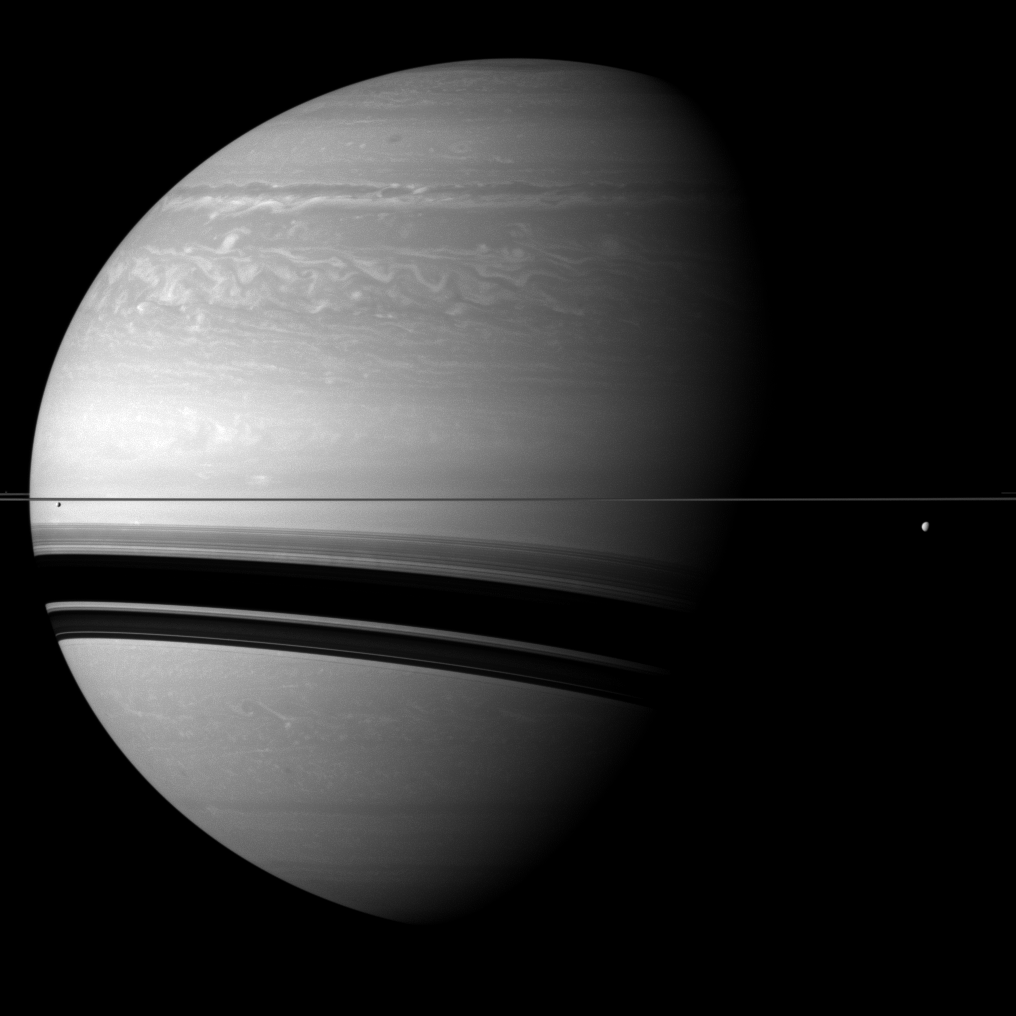

Enormous Saturn

Compared to the gas giant, the two moons shown on either side of Saturn seem particularly small in this Cassini spacecraft view.

Tethys (660 miles, or 1,062 kilometers across) is on the right of the image, below the rings. Smaller Enceladus (313 miles, or 504 kilometers across) is on the left of the view, below the rings. Pandora (50 miles, or 81 kilometers across) is also present in this view but is barely visible. It appears as a small grey speck above the rings on the extreme left edge of the image. Pandora has been slightly brightened by a factor 1.2 relative to the rest of the image.

This view looks toward the northern, sunlit side of the rings from just above the ringplane.

The image was taken with the Cassini spacecraft wide-angle camera on Dec. 7, 2011 using a spectral filter sensitive to wavelengths of near-infrared light centered at 752 nanometers. The view was obtained at a distance of approximately 1.3 million miles (2.1 million kilometers) from Saturn. Image scale is about 77 miles (124 kilometers) per pixel.

The Cassini-Huygens mission is a cooperative project of NASA, the European Space Agency and the Italian Space Agency. The Jet Propulsion Laboratory, a division of the California Institute of Technology in Pasadena, manages the mission for NASA’s Science Mission Directorate, Washington, D.C. The Cassini orbiter and its two onboard cameras were designed, developed and assembled at JPL. The imaging operations center is based at the Space Science Institute in Boulder, Colo.

Credit: NASA/JPL-Caltech/Space Science Institute